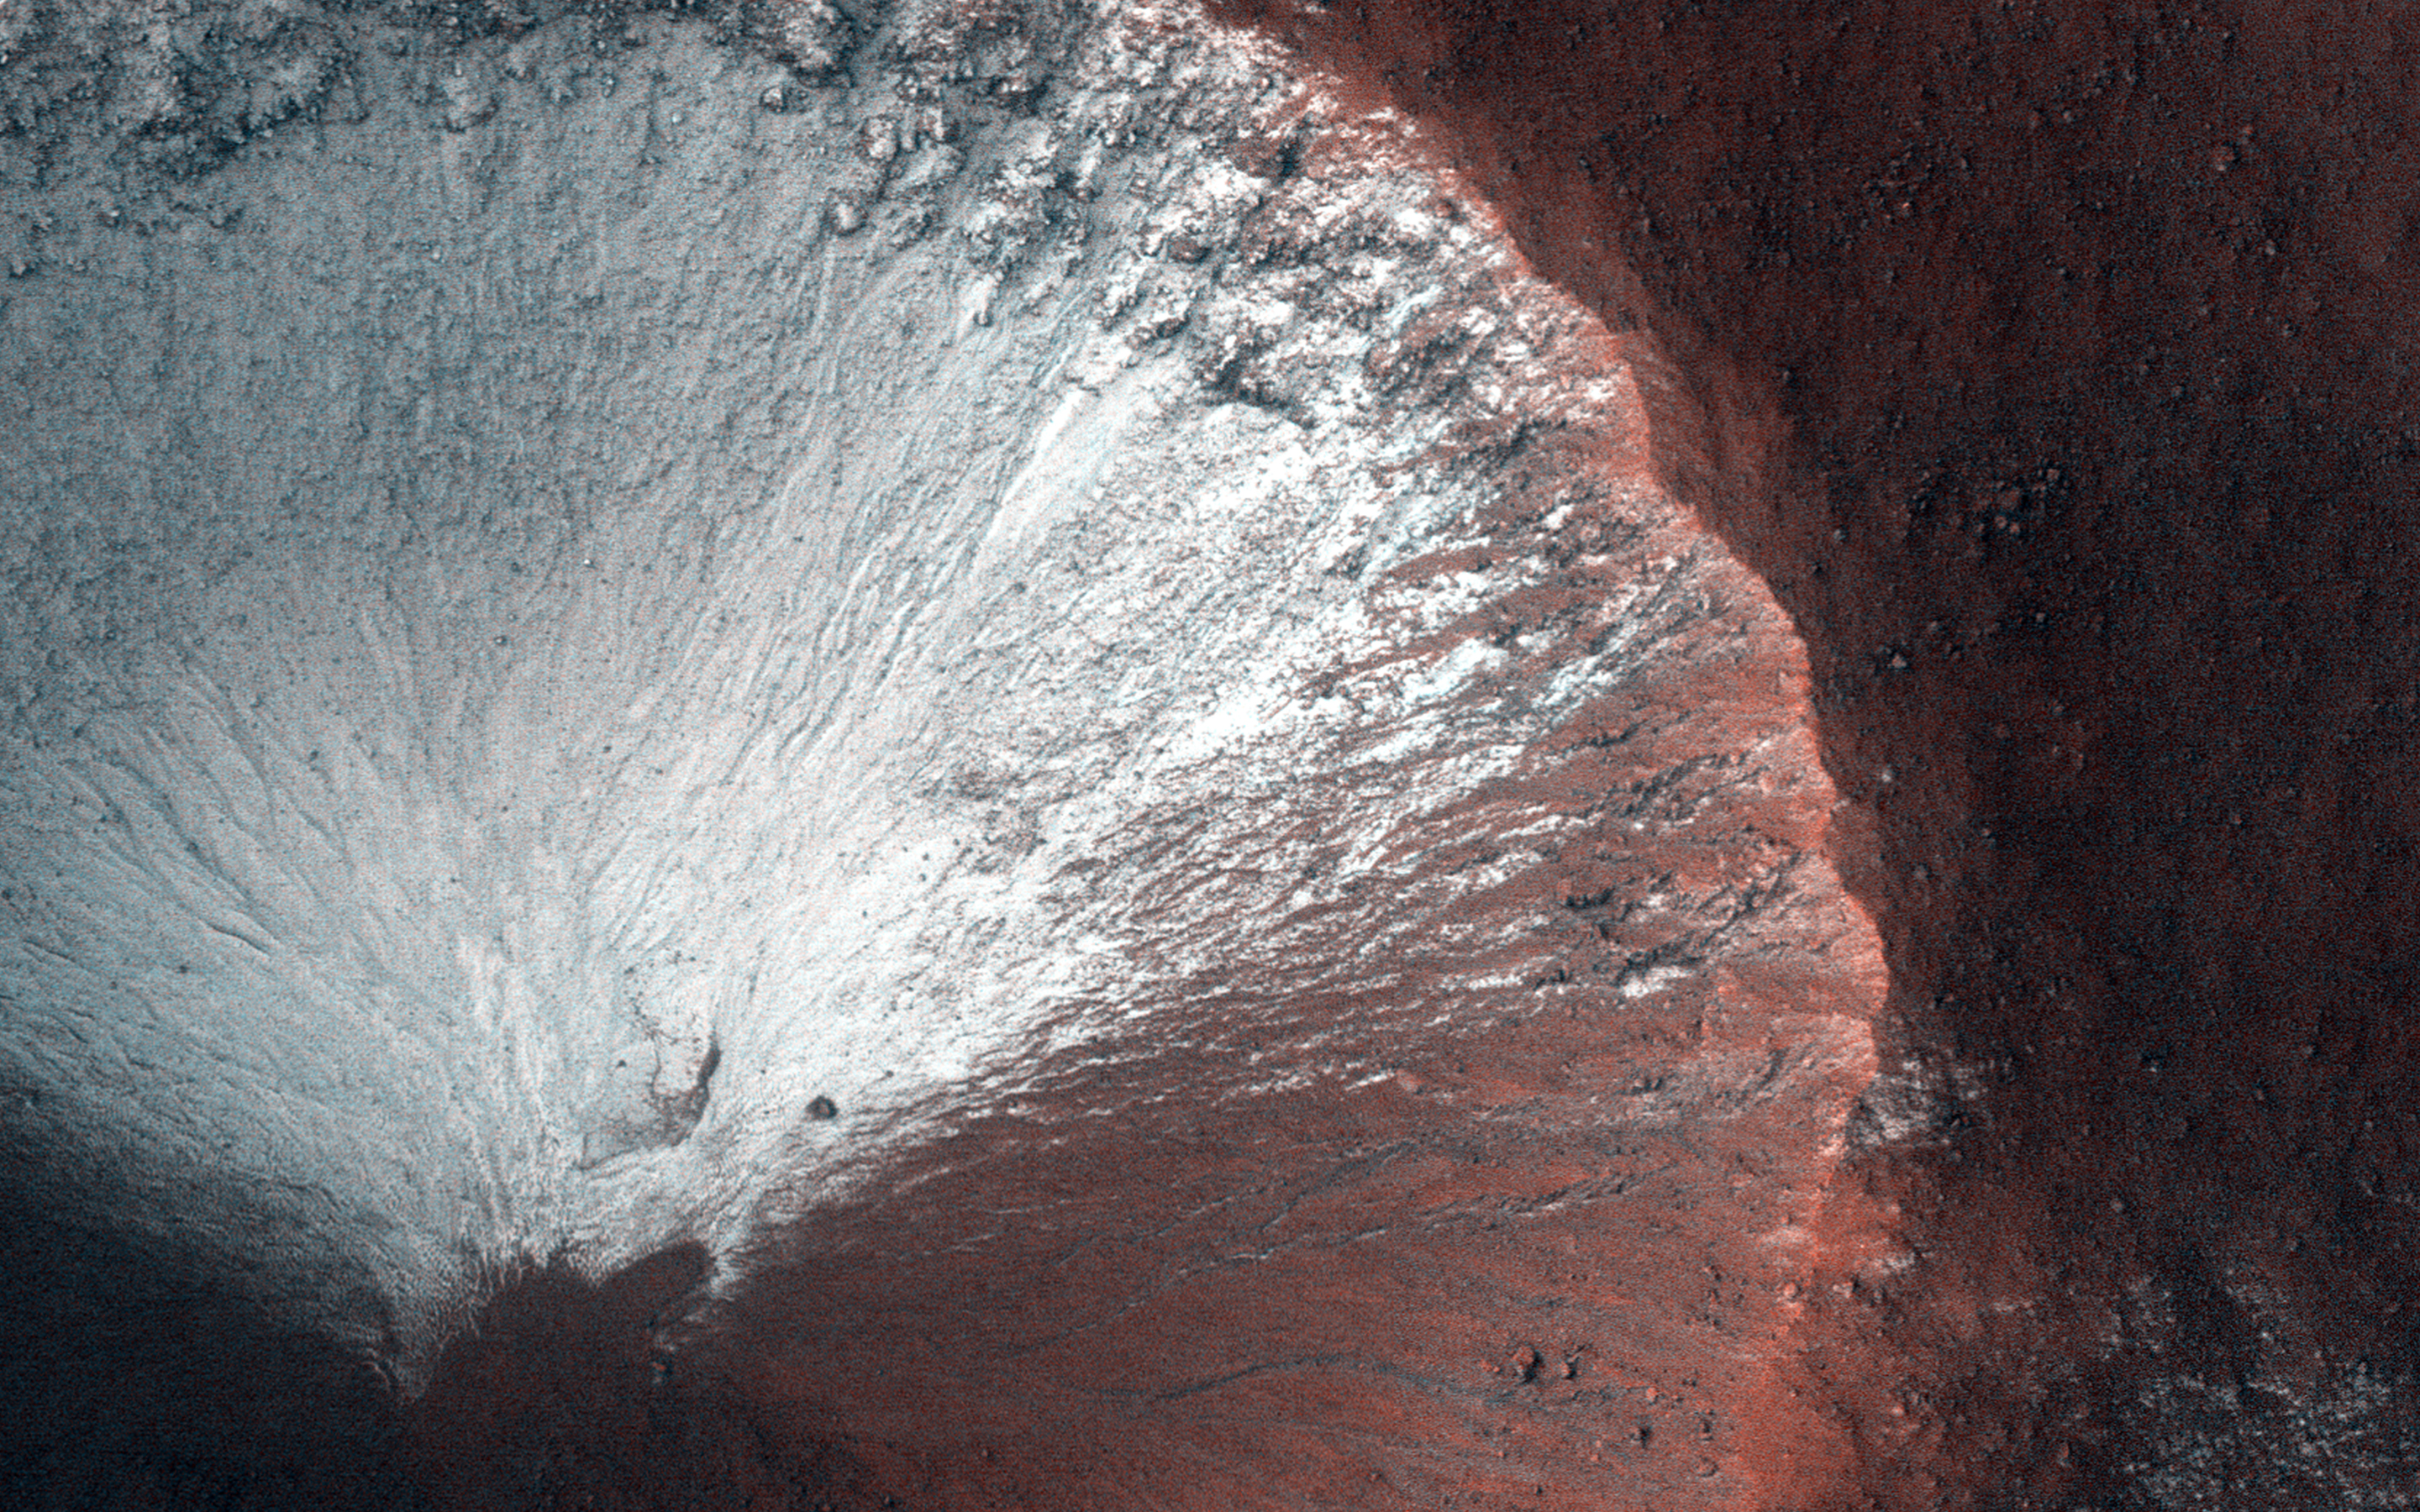

Crater Slopes: The Power of a Repeat Image

Why does HiRISE take so many repeat images of the same area? Repeat coverage actually serves a special purpose, such as detecting seasonal changes (frost deposition and sublimation) and temporal changes (dust devil tracks and avalanches.) These repeat images also give us a “sneak peek” of future pictures to determine any differences.

Such is the case for this observation which we took in June 2014, and covers a small 1-kilometer sized simple crater located in the Southern hemisphere. In this composite and enhanced image, the crater shows frost on all its south-facing slopes (e.g., the crater’s north wall and southern ejecta). This image was taken in late Martian winter as Mars is heading into spring.

With a repeat image, we can now see any changes of the same crater. And what do you know: all the frost that was once present on the south-facing slopes of the crater are now gone, having sublimated and returned to the Martian atmosphere.

The University of Arizona, Tucson, operates HiRISE, which was built by Ball Aerospace & Technologies Corp., Boulder, Colo. NASA’s Jet Propulsion Laboratory, a division of the California Institute of Technology in Pasadena, manages the Mars Reconnaissance Orbiter Project for NASA’s Science Mission Directorate, Washington.

Credit: NASA/JPL-Caltech/University of Arizona